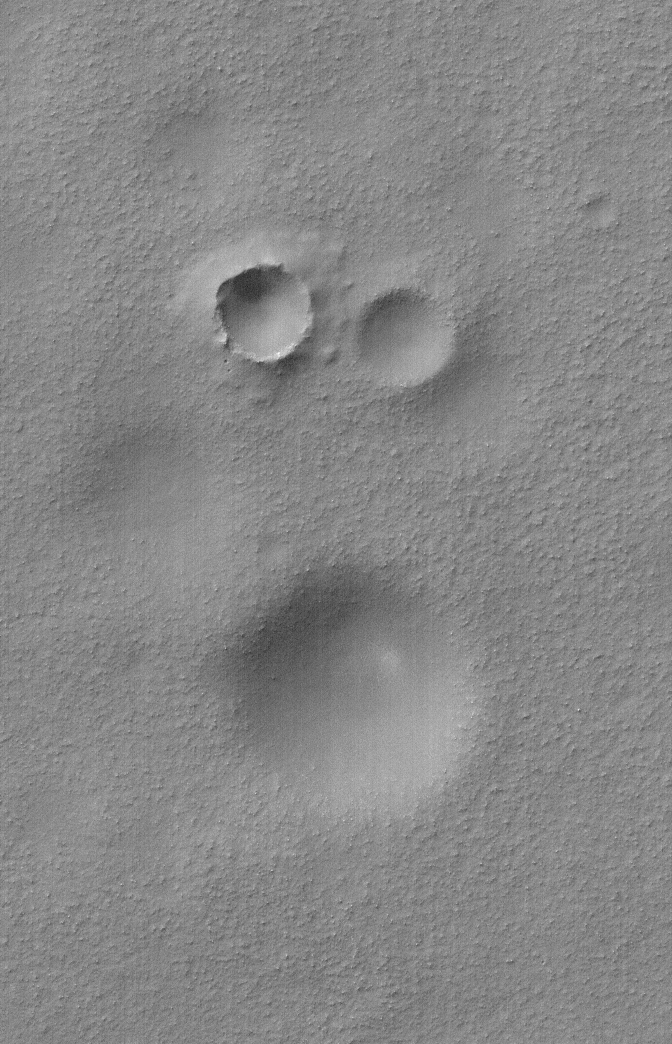

Age Relationship

12 June 2006
This Mars Global Surveyor (MGS) Mars Orbiter Camera (MOC) image shows a group of impact craters in Aonia Planum, Mars. Remarkably, two of the craters are approximately equal in size, however, they clearly differ in age. The left (west) crater has a well-defined rim and its ejecta blanket overlies part of the less pronounced crater to its immediate east. The one with the ejecta blanket is younger. Other circular depressions in this bouldery scene are also old, eroded impact craters.

Location near: 59.5°S, 78.5°W
Image width: ~3 km (~1.9 mi)
Illumination from: upper left
Season: Southern Autumn

Credit: NASA/JPL/Malin Space Science Systems